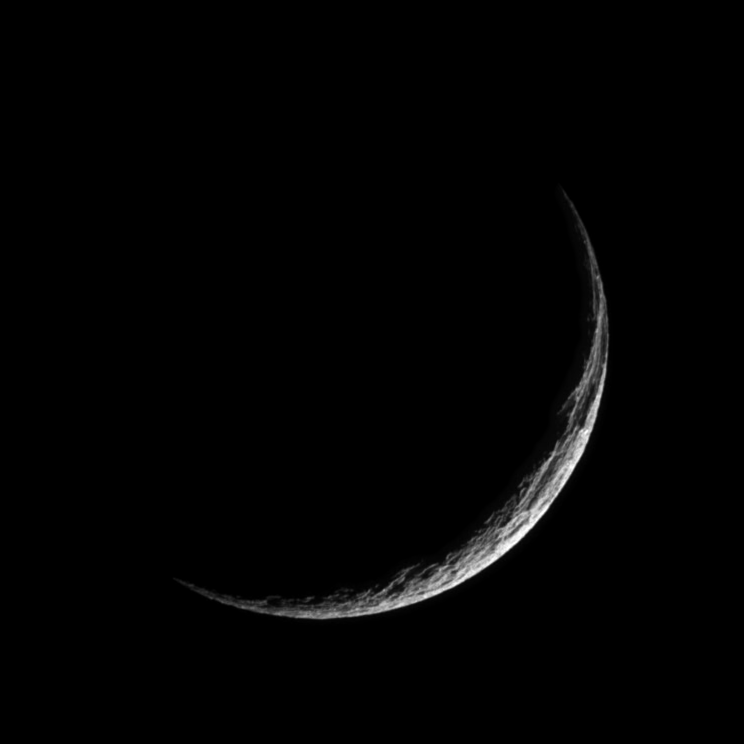

Grim Tethys

The profile of Ithaca Chasma forms a great scar in the icy crescent of Tethys. The chasm stretches more than 1,000 kilometers (620 miles) over Tethys’ surface, from north to south.

Tethys is 1,071 kilometers (665 miles) wide.

The image was taken in visible light with the Cassini spacecraft narrow-angle camera on Dec. 25, 2005 at a distance of approximately 313,000 kilometers (195,000 miles) from Tethys and at a Sun-Tethys-spacecraft, or phase, angle of 151 degrees. Image scale is 2 kilometers (1 mile) per pixel. North on Tethys is up in this view.

The Cassini-Huygens mission is a cooperative project of NASA, the European Space Agency and the Italian Space Agency. The Jet Propulsion Laboratory, a division of the California Institute of Technology in Pasadena, manages the mission for NASA’s Science Mission Directorate, Washington, D.C. The Cassini orbiter and its two onboard cameras were designed, developed and assembled at JPL. The imaging operations center is based at the Space Science Institute in Boulder, Colo.

Credit: NASA/JPL/Space Science Institute